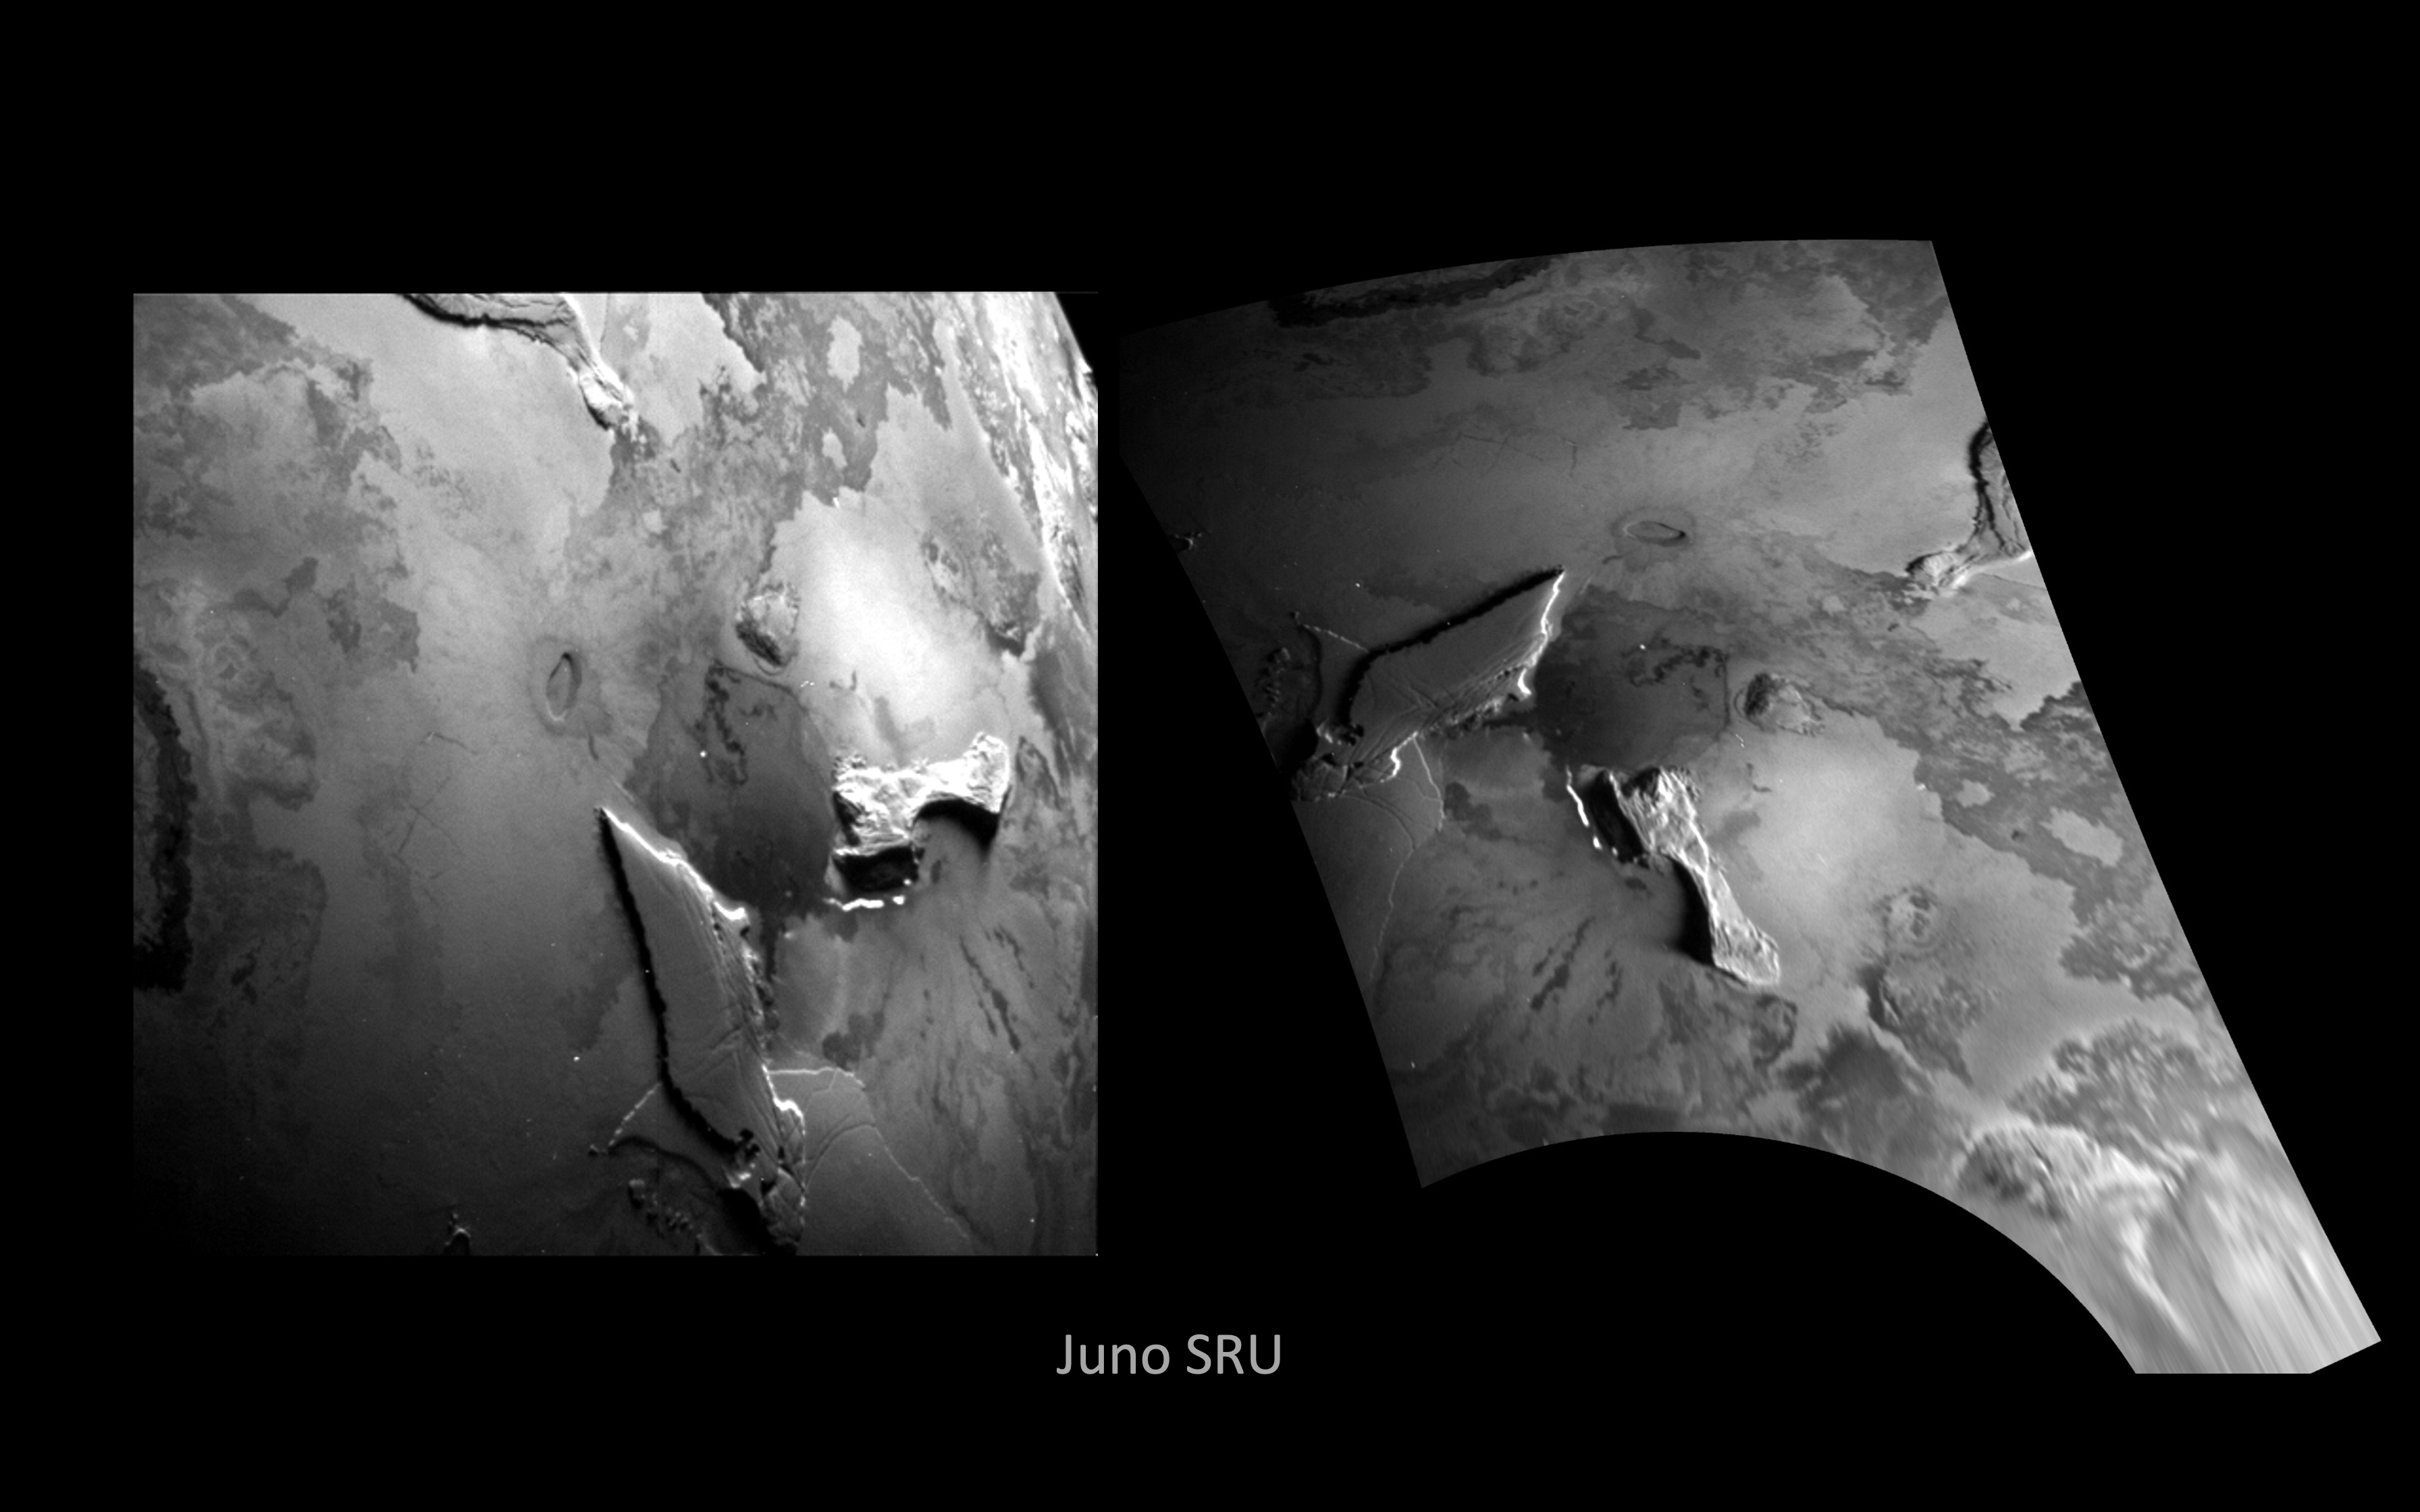

NASA’s Juno Sees Fresh Lava Flows at Zal Patera

This black-and-white visible wavelength (450-1,100 nm) image of Io’s surface was taken by the Stellar Reference Unit (SRU) aboard NASA’s Juno spacecraft during a close flyby of the volcanic moon on Dec. 30, 2023.

The image was taken from a distance of about 932 miles (1,500 kilometers) over the night side of Io in a region dimly illuminated by Jupiter-shine. It is Juno’s highest resolution image of Io, at about half- to three-quarters of a mile (895 to 1,230 meters) per pixel. The image covers the Zal Montes-Patera complex (the two mountains and large dark patera at the center of the image) and the western portion of the Tonatiuh eruptive center (at left edge of left image and top edge of right image). The left panel is the raw SRU image, and the right panel shows the image projected onto the surface of Io with north up.

The image reveals fresh new lava flows at Zal Patera (the large dark patera between the two mountains) with possible jets of sulfur dioxide gas at the flow fronts. The SRU’s sensitivity at near-infrared wavelengths enabled detection of thermal emission signatures from multiple active lava breakouts in Zal Patera and at the base of South Zal Mons (the lower mountain in the image at right). An unprecedented elongated, curved emission feature is observed to the west of South Zal Mons and is suspected to be an active lava channel.

The image also captures the first high-resolution view of Tonatiuh’s geomorphology. The SRU observes a fresh (dark) crenulated lava flow at Tonatiuh (left edge of left image and top edge of right image), showing that this volcano’s flows are consistent with an insulated Promethean-style compound flow field. The lava flow is 98 by 11 miles (158 by 18 kilometers).

The SRU collects images of star fields to provide star positions used for attitude determination. Designed for low-light conditions, the camera has proved itself a valuable science tool, discovering shallow lightning in Jupiter’s atmosphere, imaging the planet’s enigmatic ring system, finding hints of recent surface activity on Europa, and now providing a view of Io’s volcanoes in action.

Credit: NASA/Caltech-JPL/SwRI/LPI/USRA